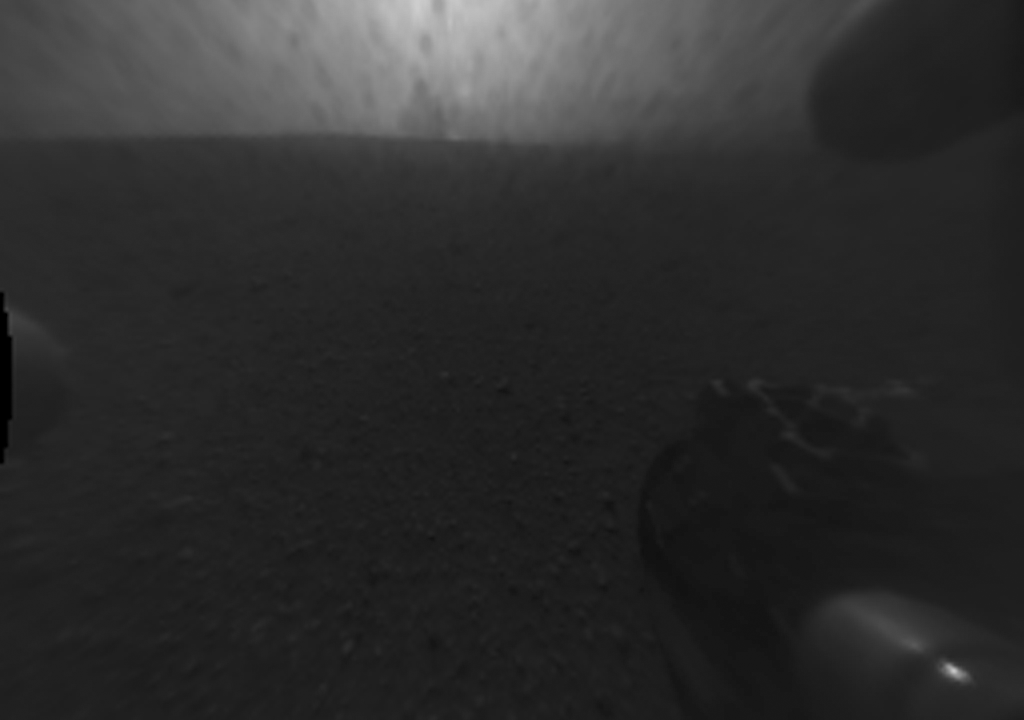

Now You See an Impact Plume, Now You Don’t

These alternating views taken by the Hazard-Avoidance cameras on NASA’s Curiosity rover show evidence for an impact plume created when the rover’s sky crane fell to the Martian surface. The sky crane helped the rover gently land on Mars before flying away and crashing in a planned maneuver.

The view flips between images taken about 45 minutes apart. The image taken earlier shows evidence for the “blob” thought to be the impact plume; by the time the later image was taken, the blob had disappeared.

These images are from the rover’s rear Hazard-Avoidance cameras. They are one-quarter of full resolution (256 by 256 pixels).

JPL manages the Mars Science Laboratory/Curiosity for NASA’s Science Mission Directorate in Washington. The rover was designed, developed and assembled at JPL, a division of the California Institute of Technology in Pasadena.

Credit: NASA/JPL-Caltech